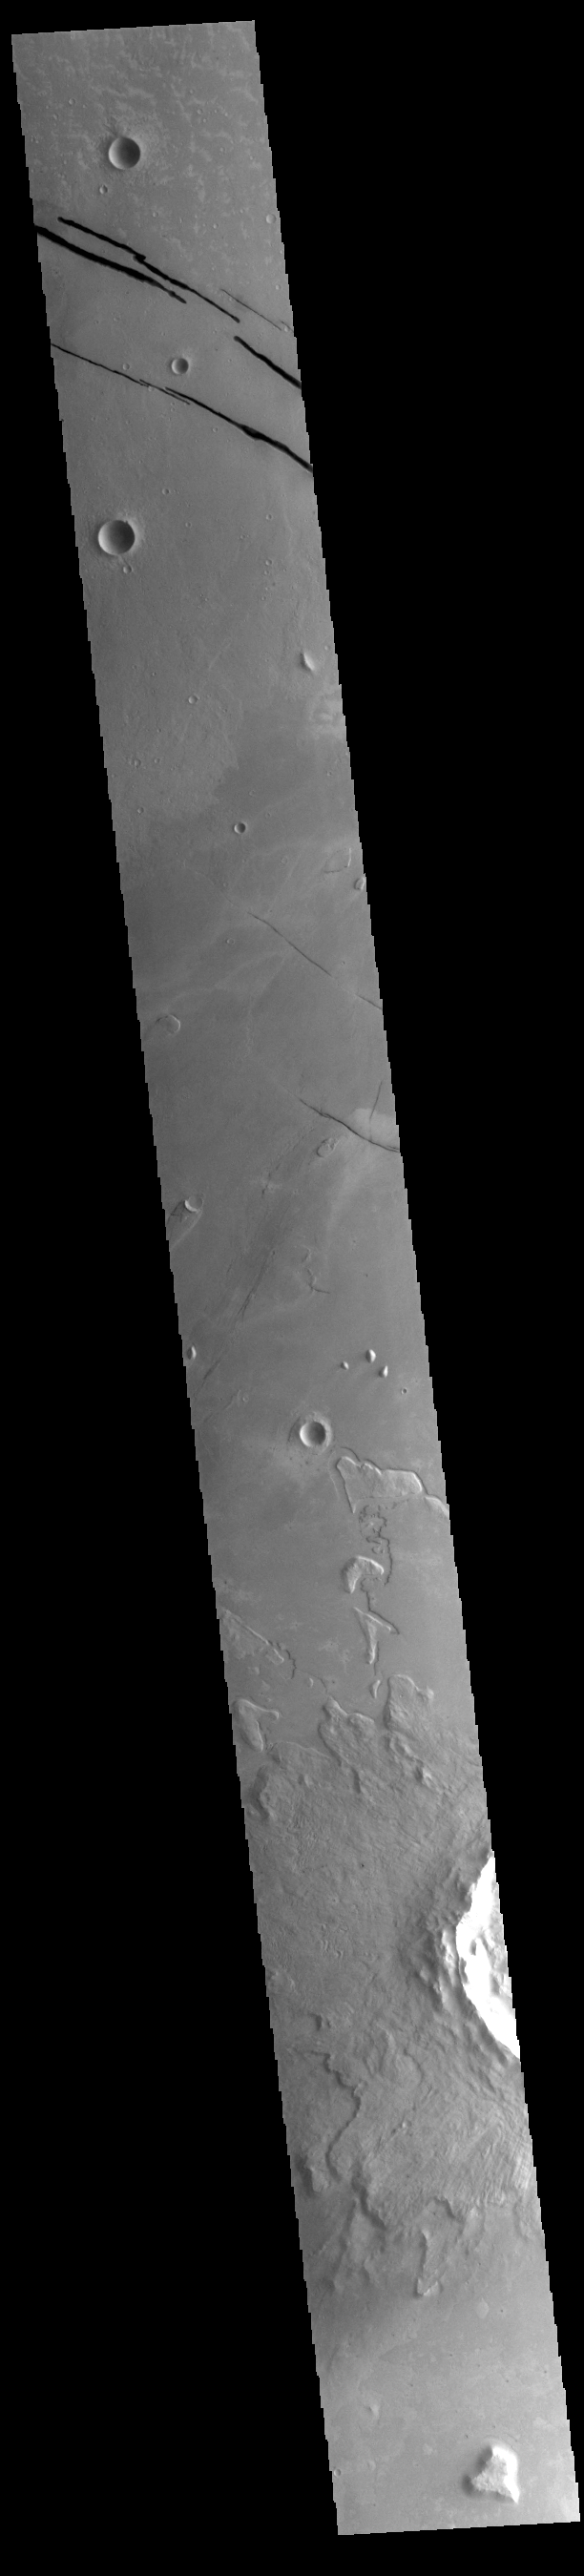

Cerberus Fossae/Athabasca Valles

The top of today’s VIS image shows a section of Cerberus Fossae. Located southeast of the Elysium Planitia volcanic complex, the linear graben near the top of the image were created by tectonic forces related to volcanic activity. The graben are sources of both channels and significant volcanic flows. Cerberus Fossae cuts across features such as hills, indicating the relative youth of the tectonic activity. Graben form where extensional tectonic forces allows blocks of material to subside between paired faults. In the central part of the image part of Athabasca Valles is visible. Arising from Cerberus Fossae, the formation mode of this channel is still being debated. While the channel features are similar to water flow, other features are similar to lava flows, and yet other features have an appearance of slabs of material that floated on an underlying fluid. It is thought that Athabasca Valles is the youngest outflow channel system on Mars. Athabasca Valles is just one of the complex channel formations in the Elysium Planitia region. The Cerberus Fossae tectonic features are 1235km (767 miles) long. Athabasca Valles is 270km (168 miles) long.

Credit: NASA/JPL-Caltech/ASU